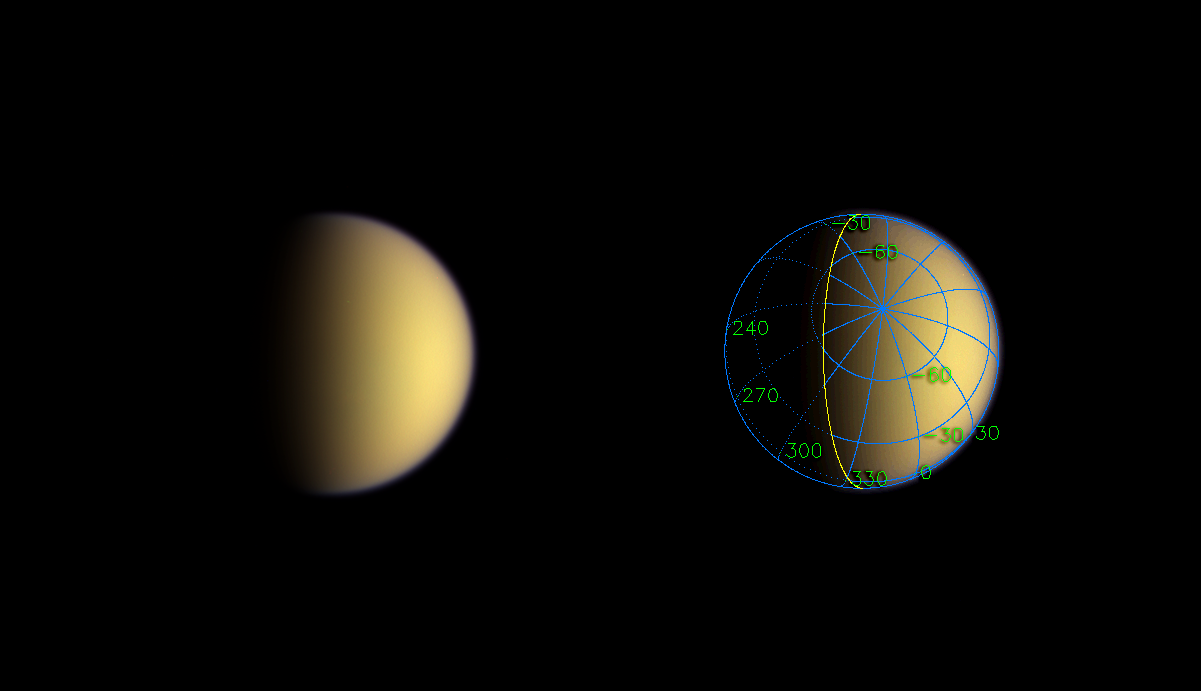

Receding Titan

A day after entering orbit around Saturn, Cassini sped silently past Titan, imaging the moon’s south polar region. This natural color image represents Cassini’s view only about two hours after closest approach to the moon.

The superimposed coordinate system grid in the accompanying image at right illustrates the geographical regions of the moon that are illuminated and visible, as well as the orientation of Titan — lines of longitude converge on the South Pole above the center of the image. The yellow curve marks the position of the boundary between day and night on Titan.

Images taken through blue, green and red filters were combined to create this natural color view. The images were obtained using the Cassini spacecraft wide angle camera on July 2, 2004, from a distance of about 347,000 kilometers (216,000 miles) from Titan and at a Sun-Titan-spacecraft, or phase angle of 62 degrees. This view is an improvement in resolution of nearly a factor of four over the previously released natural color view of Titan (see PIA06081). The image scale is 21 kilometers (13 miles) per pixel.

The Cassini-Huygens mission is a cooperative project of NASA, the European Space Agency and the Italian Space Agency. The Jet Propulsion Laboratory, a division of the California Institute of Technology in Pasadena, manages the Cassini-Huygens mission for NASA’s Office of Space Science, Washington, D.C. The Cassini orbiter and its two onboard cameras, were designed, developed and assembled at JPL. The imaging team is based at the Space Science Institute, Boulder, Colo.

Credit: NASA/JPL/Space Science Institute